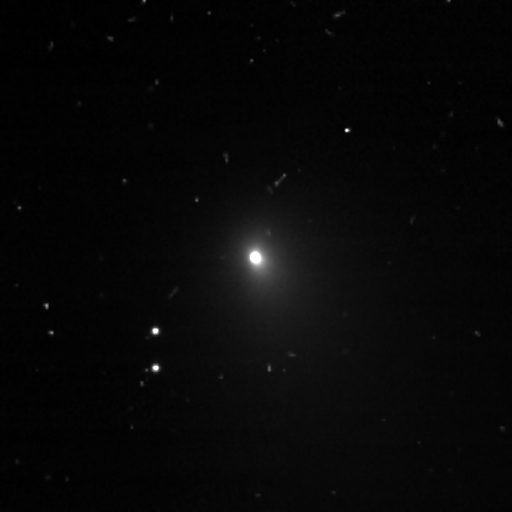

Deep Impact View of Tempel 1

This image is a compilation of four images that were taken on June 13, 2005, through the clear filter of the medium resolution imager camera. The spacecraft is 18,675,137.9 kilometers (11,604,190 miles) away from comet Tempel 1, and the Sun is located to the right of the image.

Credit: NASA/JPL-Caltech/UMD